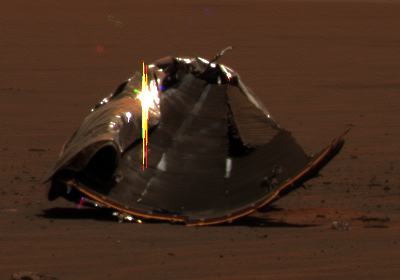

Opportunity’s Heat Shield in Color, Sol 325

This image from the panoramic camera on NASA’s Mars Exploration Rover Opportunity shows remains of the heat shield that protected the spacecraft as it barreled through the martian atmosphere. The image was taken on the rover’s 325th martian day, or sol, (Dec. 22, 2004).

The picture features the main heat shield debris when Opportunity was approximately 40 meters (about 131 feet) away from it. Many rover-team engineers were taken aback when they realized the heat shield had inverted, or turned itself inside out. The height of the pictured debris is about 1.3 meters (about 4.3 feet). The original diameter was 2.65 meters (8.7 feet), though it has obviously been deformed.

The fact that the heat shield is now inside out makes it more challenging to evaluate the state of the thermal protection system that is now on the inside. In coming sols, Opportunity will investigate the debris with its microscopic imager.

Engineers who designed and built the heat shield are thrilled to see the hardware on the surface of Mars. This provides a unique opportunity to look at how the thermal protection system material survived the actual Mars entry. Team members hope this information will allow them to compare their predictions to what really happened.

The image is an approximately true-color rendering generated using the panoramic camera’s 600, 530 and 480 nanometer filters.

Credit: NASA/JPL/Cornell